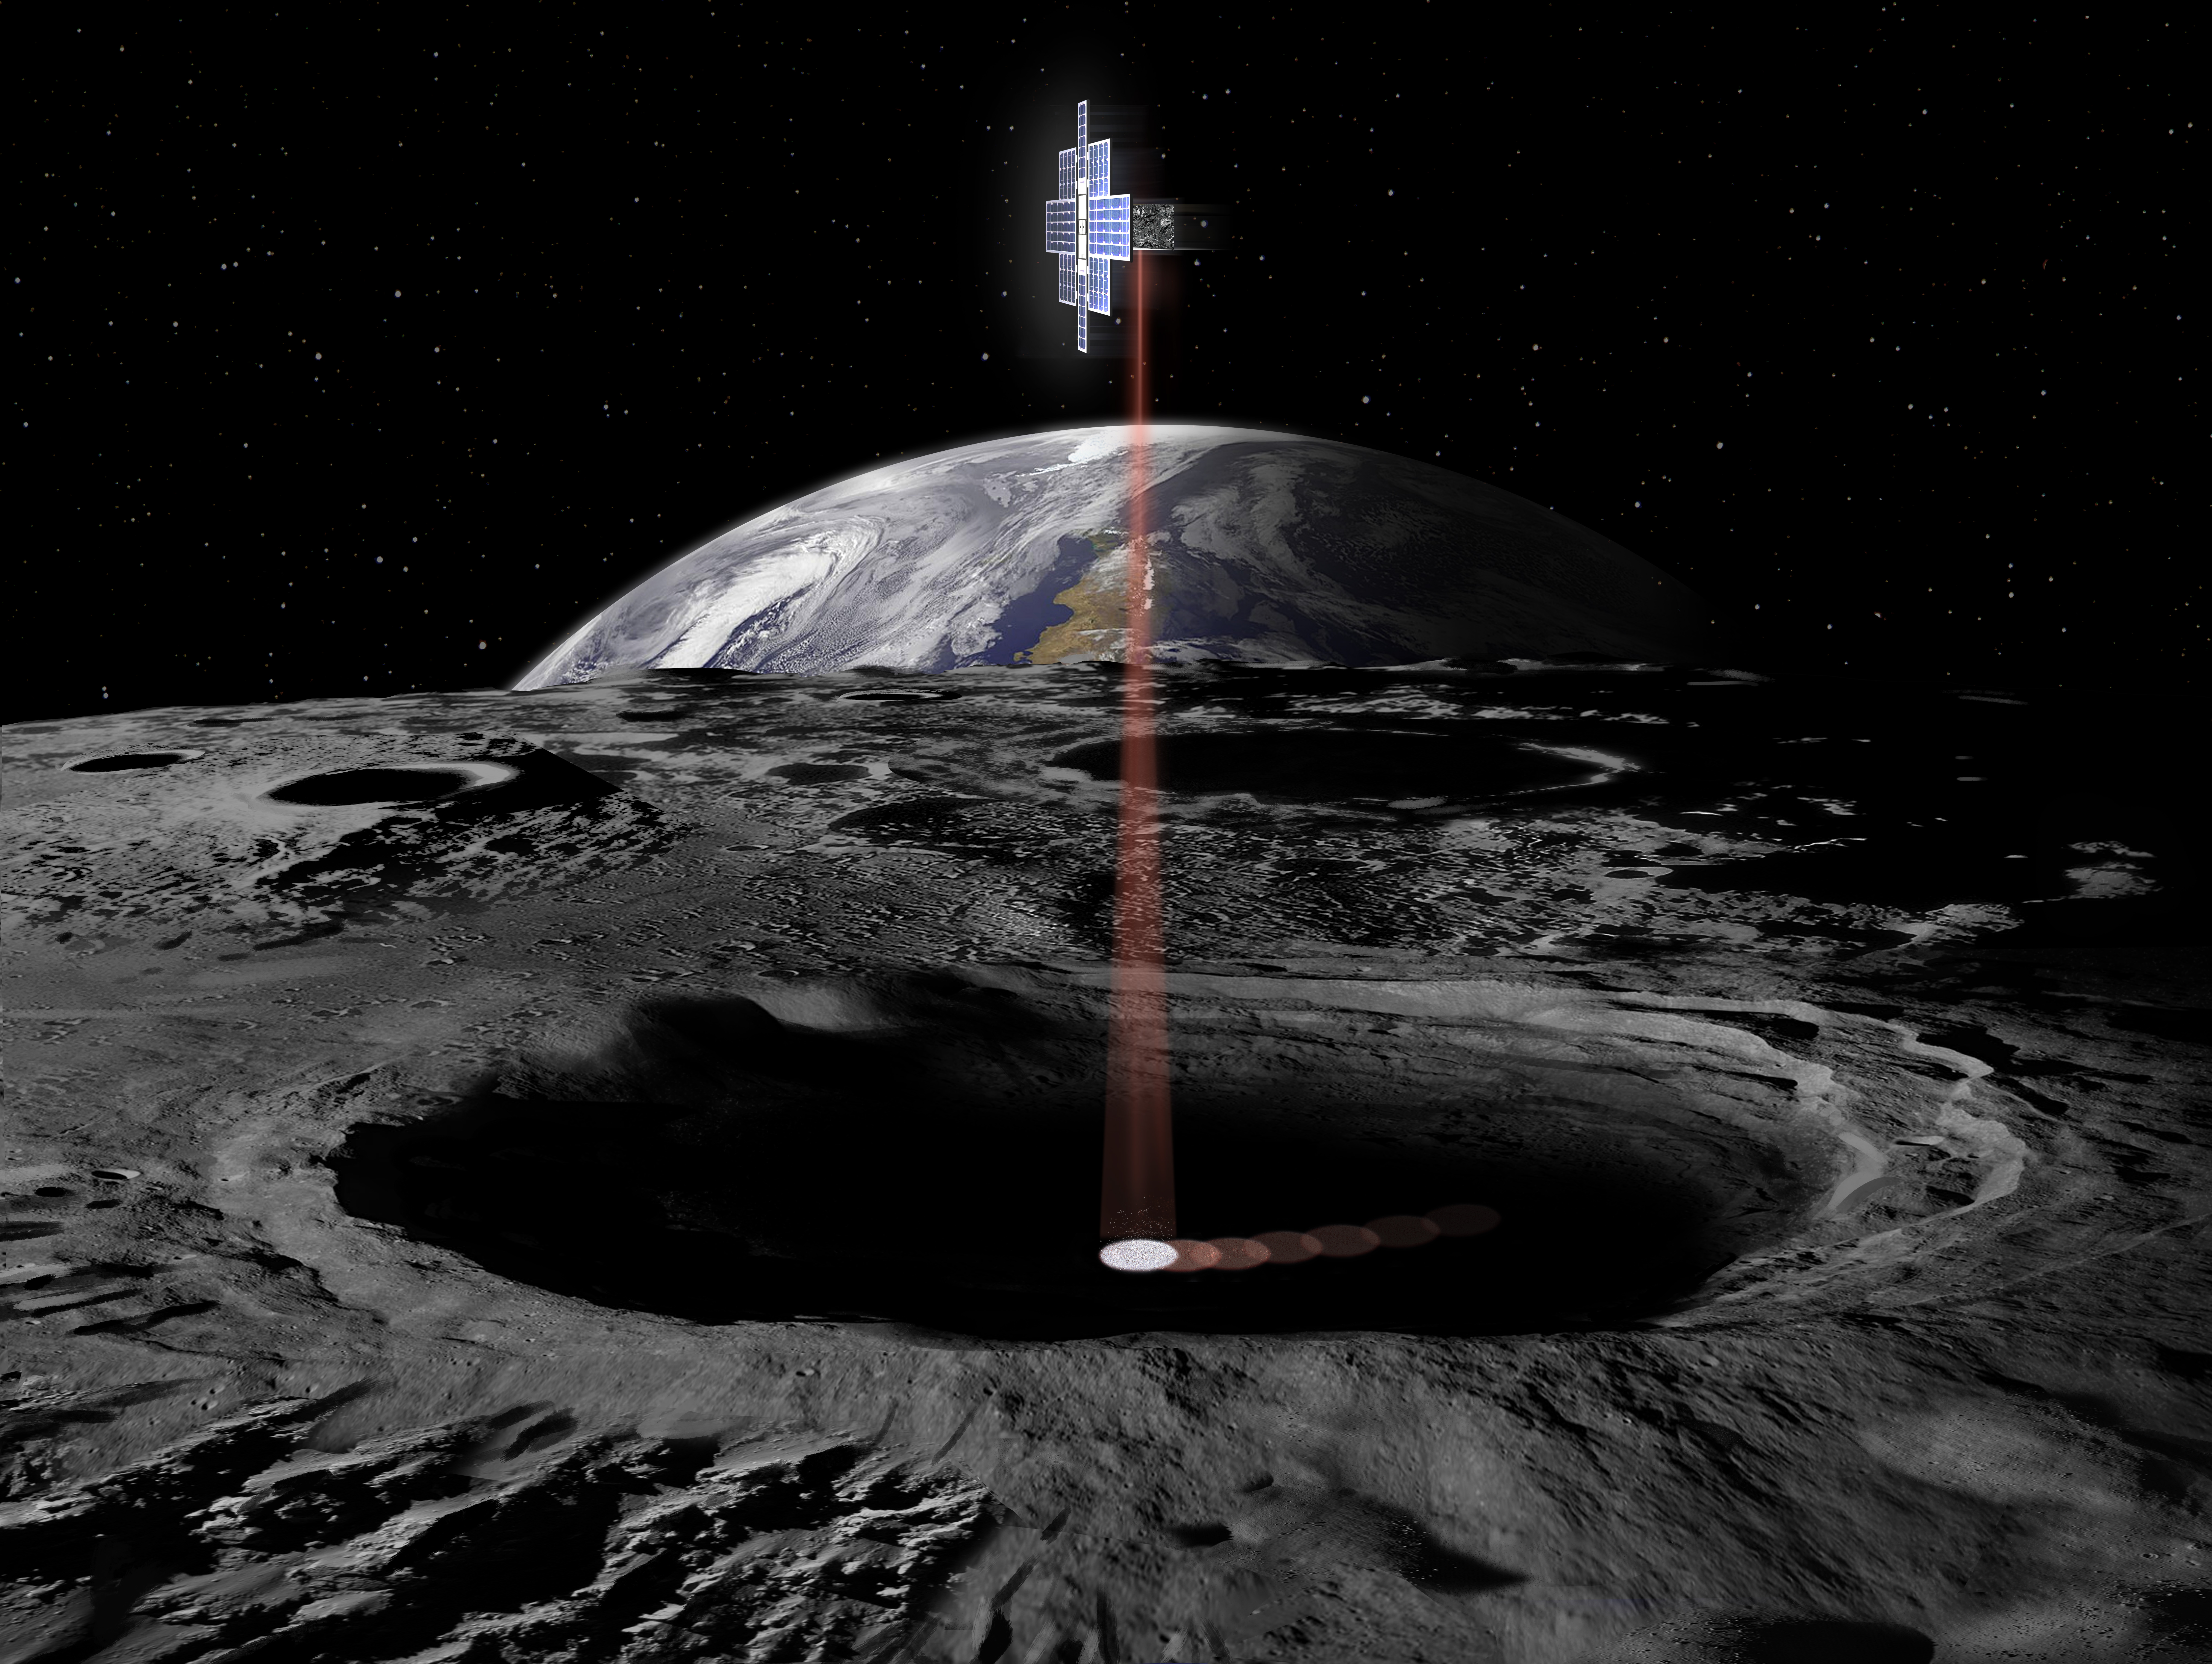

Lunar Flashlight (Artist’s Concept)

This artist’s concept shows the Lunar Flashlight spacecraft, a six-unit CubeSat designed to search for ice on the Moon’s surface using special lasers.

The spacecraft will use its near-infrared lasers to shine light into shaded polar regions on the Moon, while an onboard reflectometer will measure surface reflection and composition.

Credit: NASA/JPL-Caltech